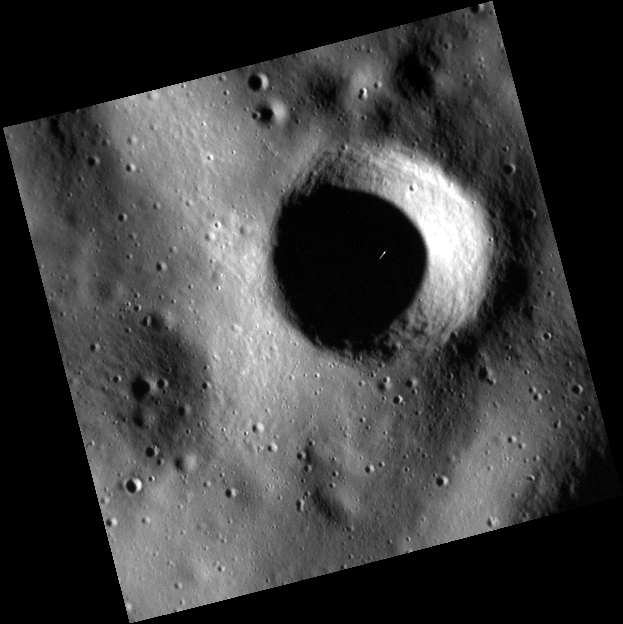

Look for What Seems Out of Place

Today’s image features an extremely high resolution image of a small crater southwest of Rustaveli crater. The largest crater in this image is about 1.5 km (0.93 mi.) in diameter, or less than a quarter of a mile larger than Meteor Crater in Arizona. Some of the smallest craters visible in this image are only 20-30 m across. These extremely high resolution images are made possible by MESSENGER’s highly elliptical orbit. The white streak that can be seen in the shadows of the crater is a cosmic ray hitting the camera’s CCD.

This image was acquired as part of the MDIS low-altitude imaging campaign. During MESSENGER’s second extended mission, the spacecraft makes a progressively closer approach to Mercury’s surface than at any previous point in the mission, enabling the acquisition of high-spatial-resolution data. For spacecraft altitudes below 350 kilometers, NAC images are acquired with pixel scales ranging from 20 meters to as little as 2 meters.

Date acquired: August 03, 2014
Image Mission Elapsed Time (MET): 49375684
Image ID: 6803108
Instrument: Narrow Angle Camera (NAC) of the Mercury Dual Imaging System (MDIS)
Center Latitude: 49.81°
Center Longitude: 71.33° E
Resolution: 7 meters/pixel
Scale: The image is approximately 3.75 km (2.33 mi.) across.
Incidence Angle: 77.5°
Emission Angle: 0.5°
Phase Angle: 78.0°

The MESSENGER spacecraft is the first ever to orbit the planet Mercury, and the spacecraft’s seven scientific instruments and radio science investigation are unraveling the history and evolution of the Solar System’s innermost planet. During the first two years of orbital operations, MESSENGER acquired over 150,000 images and extensive other data sets. MESSENGER is capable of continuing orbital operations until early 2015.

For information regarding the use of images, see the MESSENGER image use policy.

Credit: NASA/Johns Hopkins University Applied Physics Laboratory/Carnegie Institution of Washington